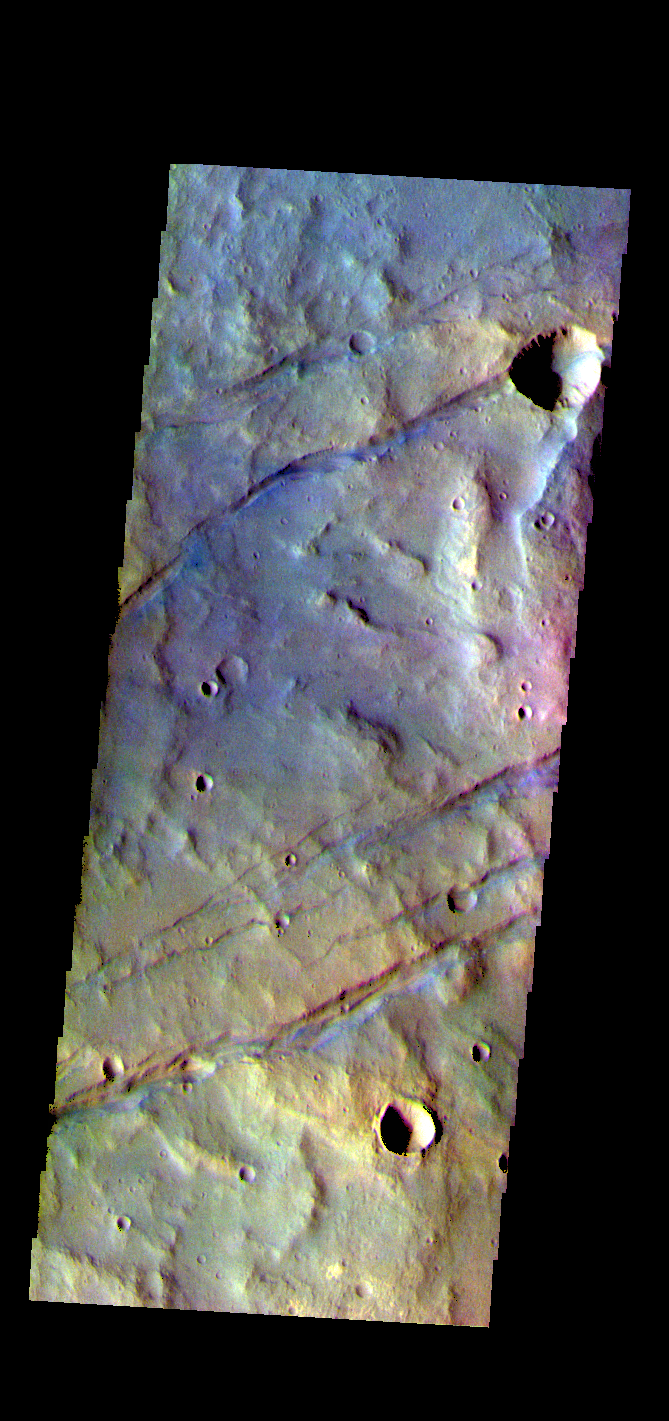

Sirenum Fossae – False Color

The THEMIS VIS camera contains 5 filters. The data from different filters can be combined in multiple ways to create a false color image. These false color images may reveal subtle variations of the surface not easily identified in a single band image. Today’s false color image shows some of the graben that comprise Sirenum Fossae. The linear features, called graben, are created in regions of extensional tectonic stress, where the bedrock is faulted and pulled apart, allowing linear sections of the surface to drop downward along paired faults. The Sirenum Fossae graben are 2735km (1700 miles) long.

The THEMIS VIS camera is capable of capturing color images of the Martian surface using five different color filters. In this mode of operation, the spatial resolution and coverage of the image must be reduced to accommodate the additional data volume produced from using multiple filters. To make a color image, three of the five filter images (each in grayscale) are selected. Each is contrast enhanced and then converted to a red, green, or blue intensity image. These three images are then combined to produce a full color, single image. Because the THEMIS color filters don’t span the full range of colors seen by the human eye, a color THEMIS image does not represent true color. Also, because each single-filter image is contrast enhanced before inclusion in the three-color image, the apparent color variation of the scene is exaggerated. Nevertheless, the color variation that does appear is representative of some change in color, however subtle, in the actual scene. Note that the long edges of THEMIS color images typically contain color artifacts that do not represent surface variation.

Credit: NASA/JPL-Caltech/ASU